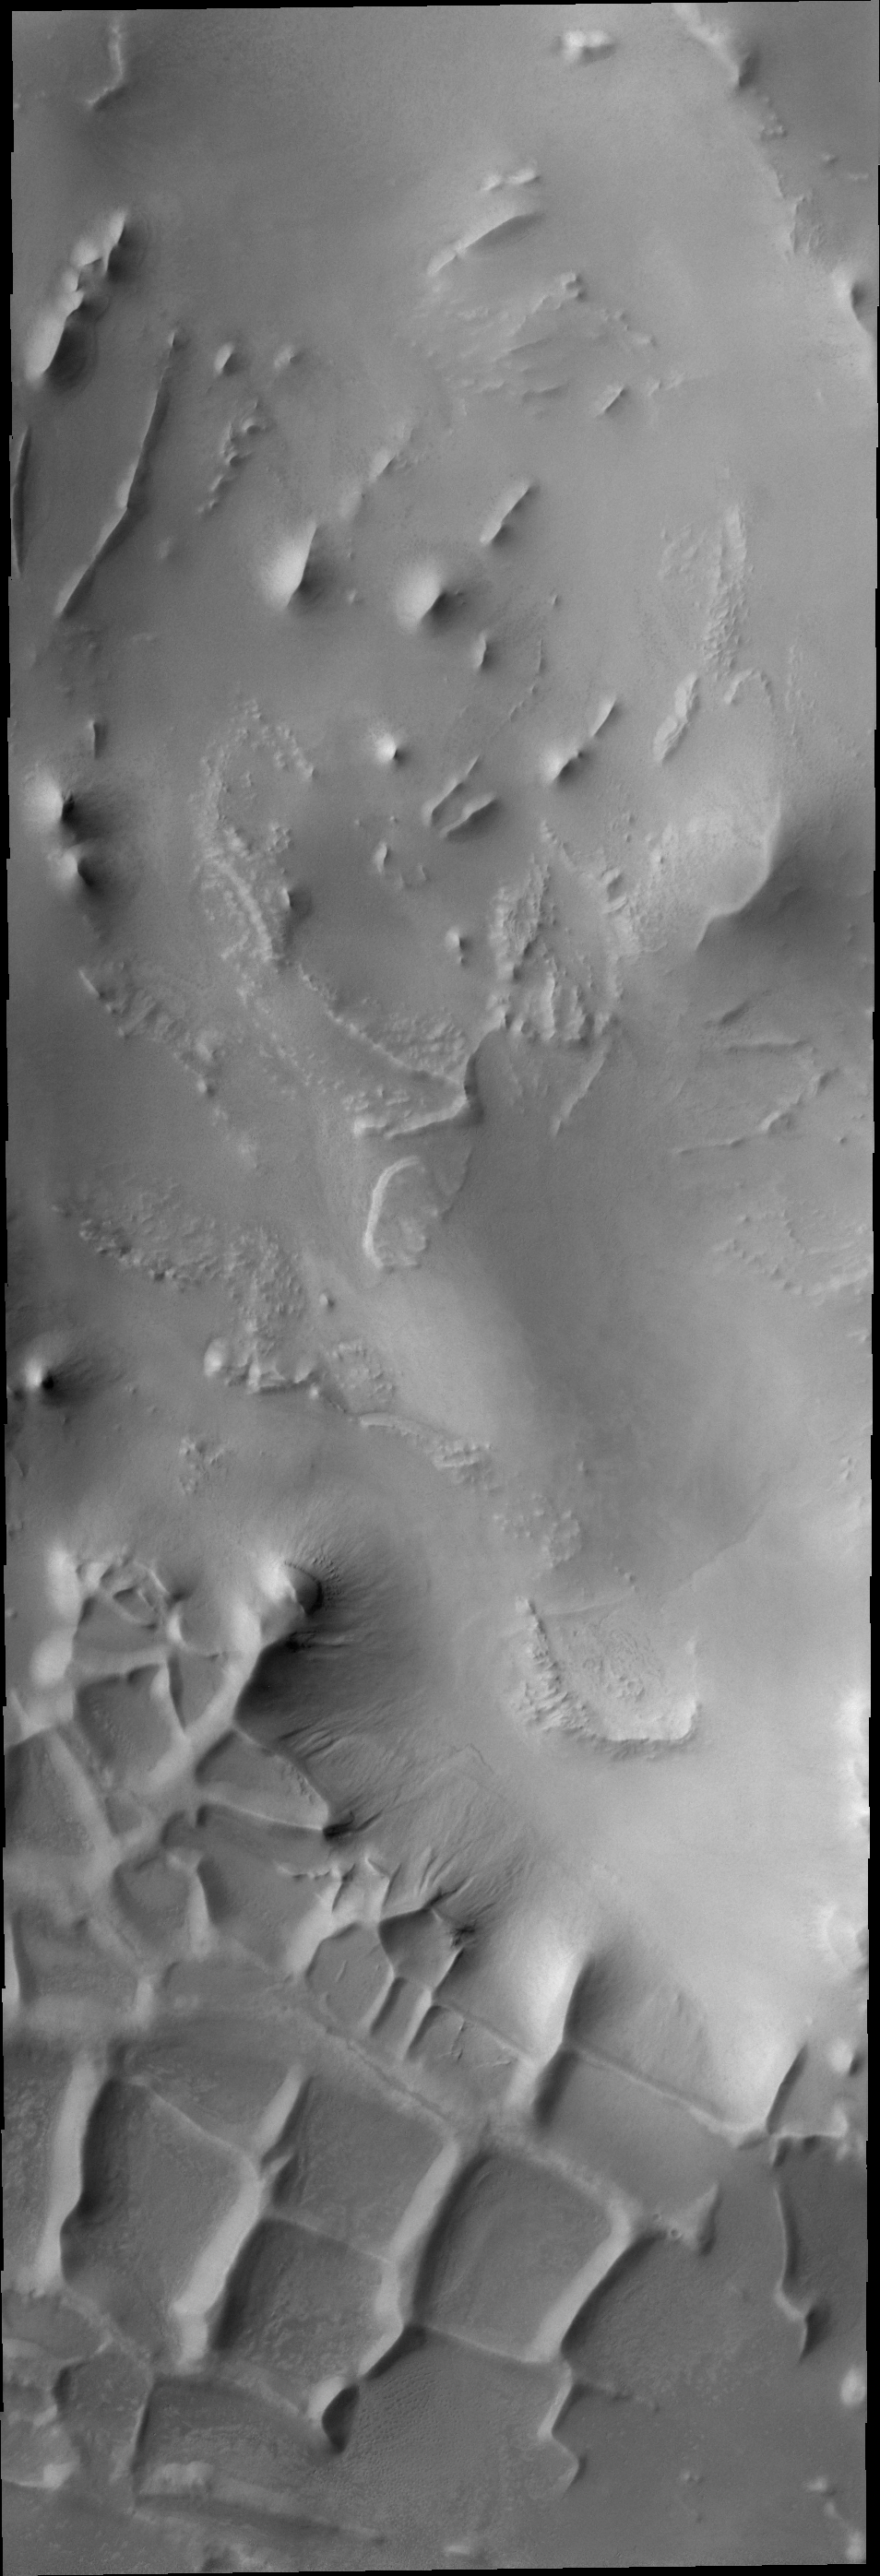

Polar Ridges

These ridges near the south polar cap are called Angustus Labyrinthus.

Credit: NASA/JPL-Caltech/ASU